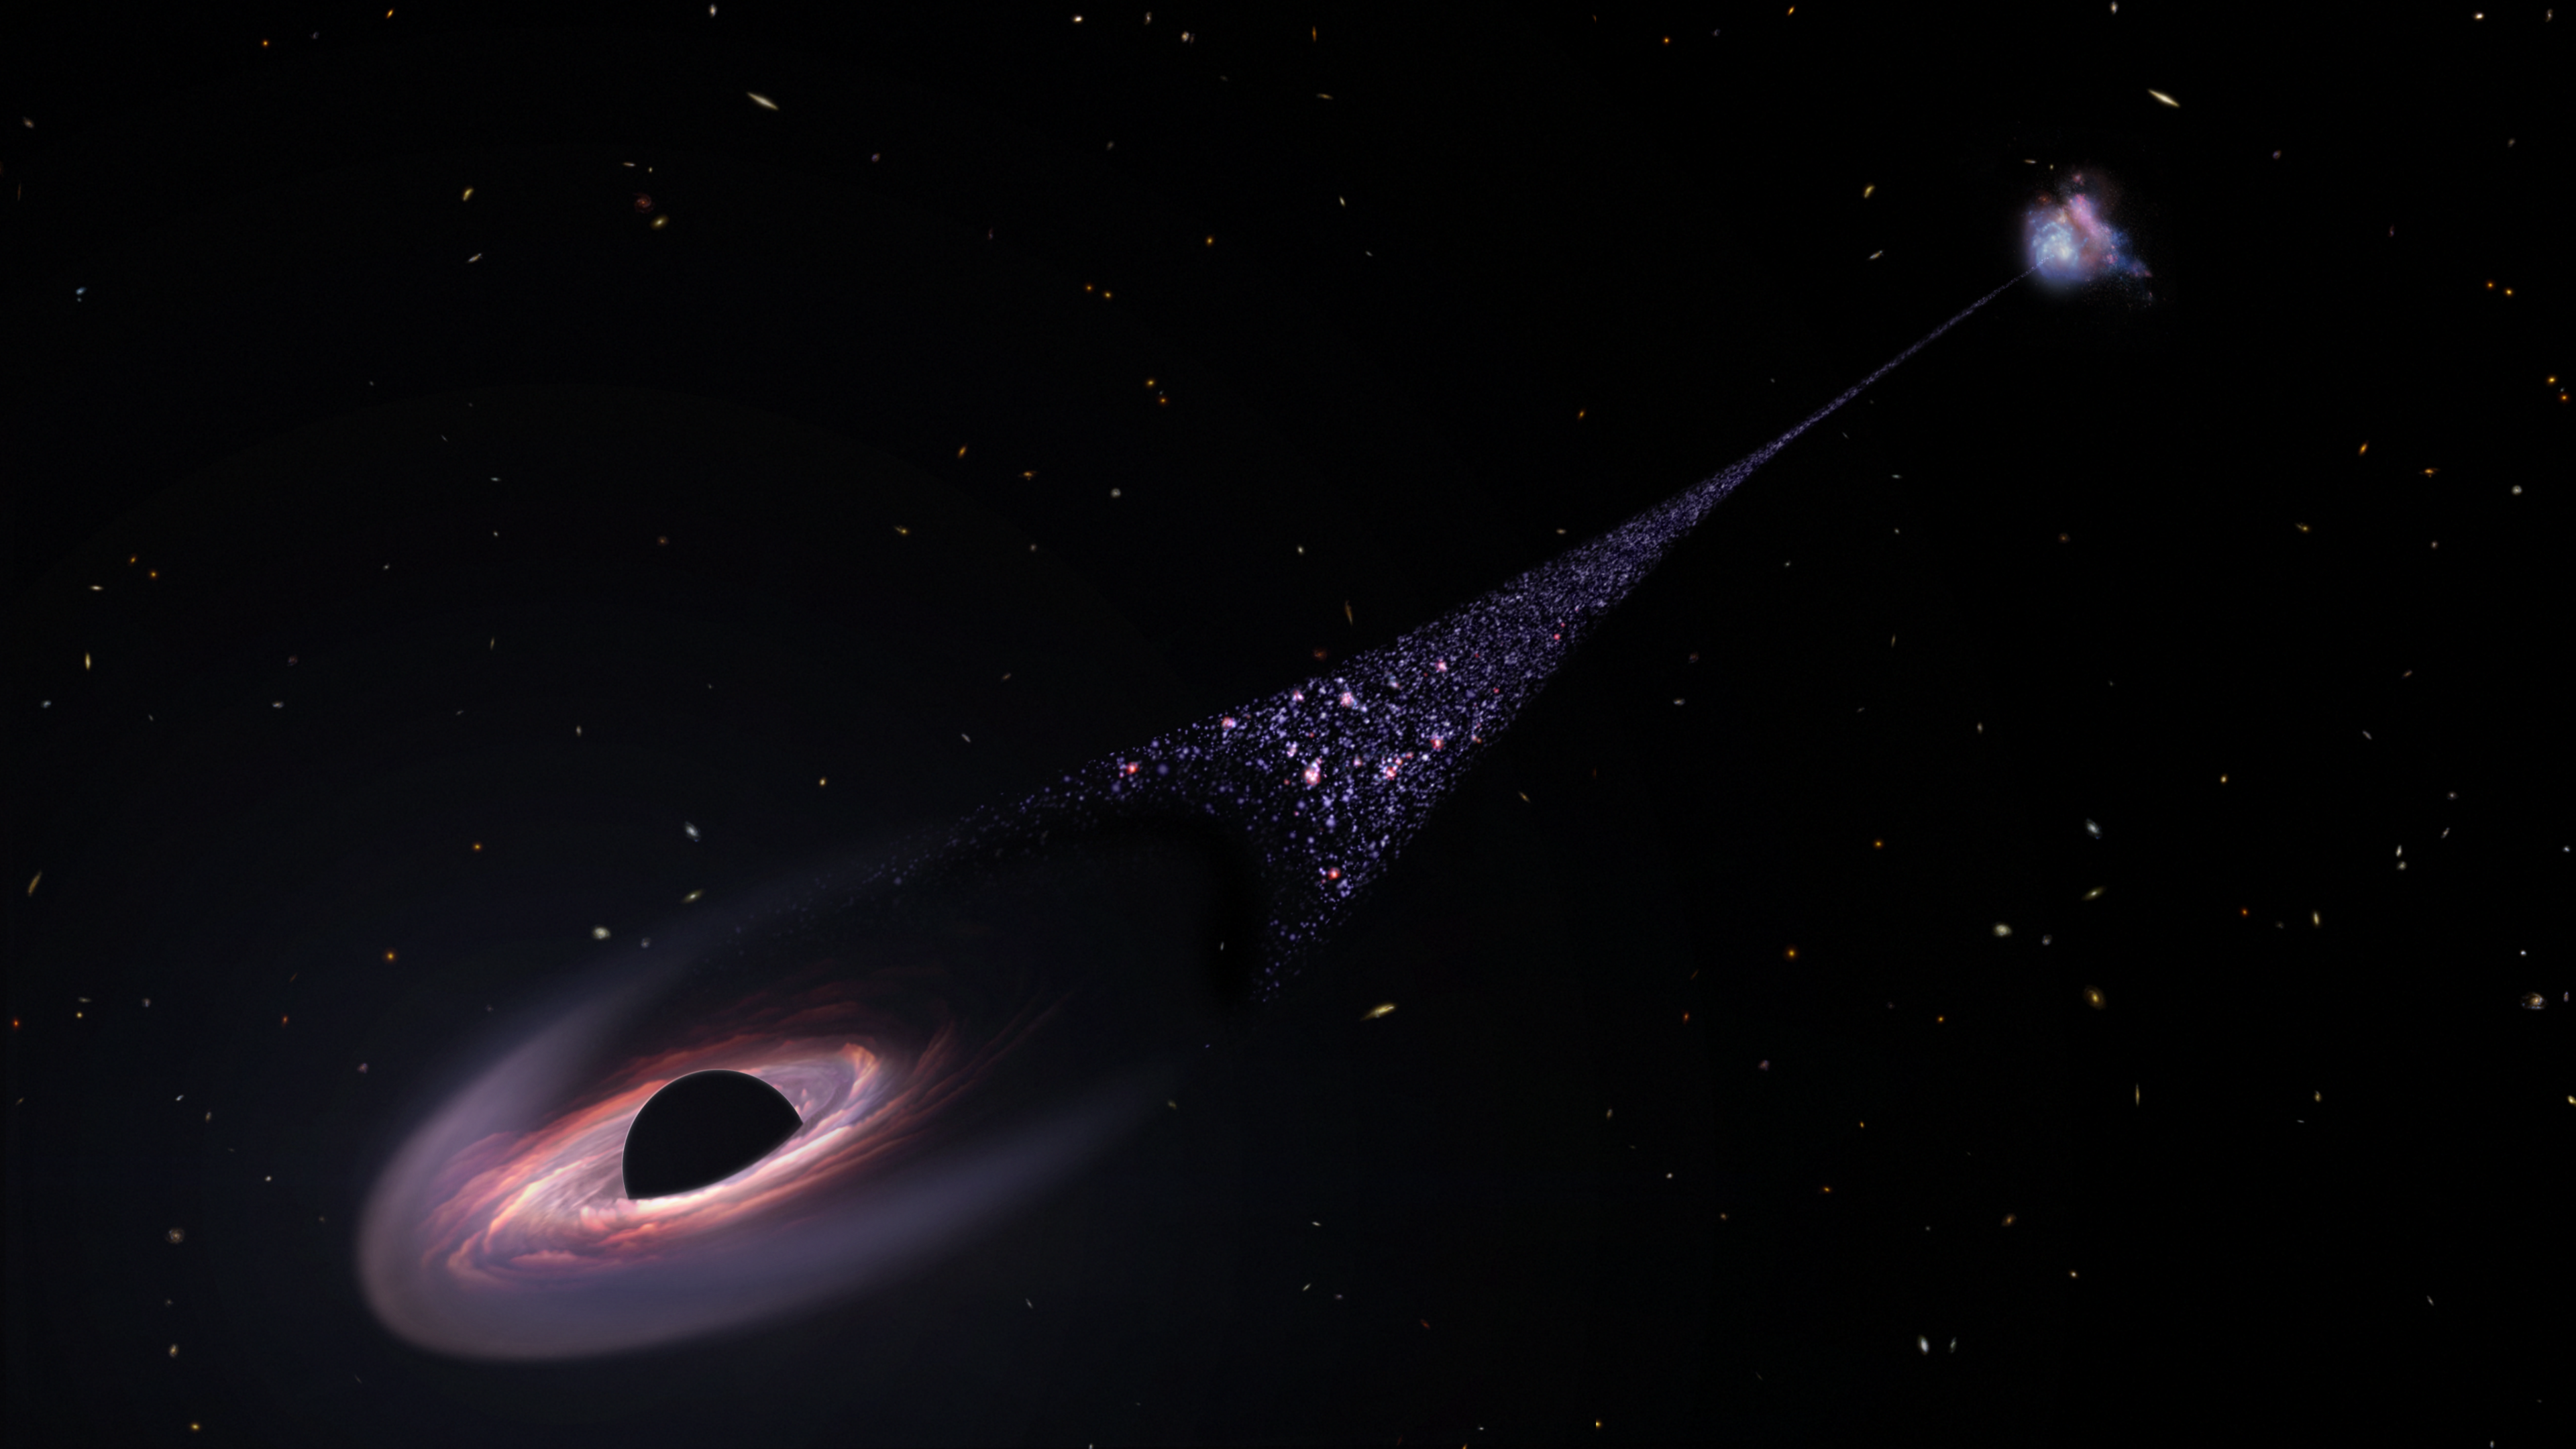

Runaway Supermassive Black Hole Illustration

This is an artist's impression of a runaway supermassive black hole that was ejected from its host galaxy as a result of a tussle between it and two other black holes. As the black hole plows through intergalactic space it compresses tenuous gas in front to it. This precipitates the birth of hot blue stars. This illustration is based on Hubble Space Telescope observations of a 200,000-light-year-long "contrail" of stars behind an escaping black hole.

Credit: NASA, ESA, Leah Hustak (STScI)